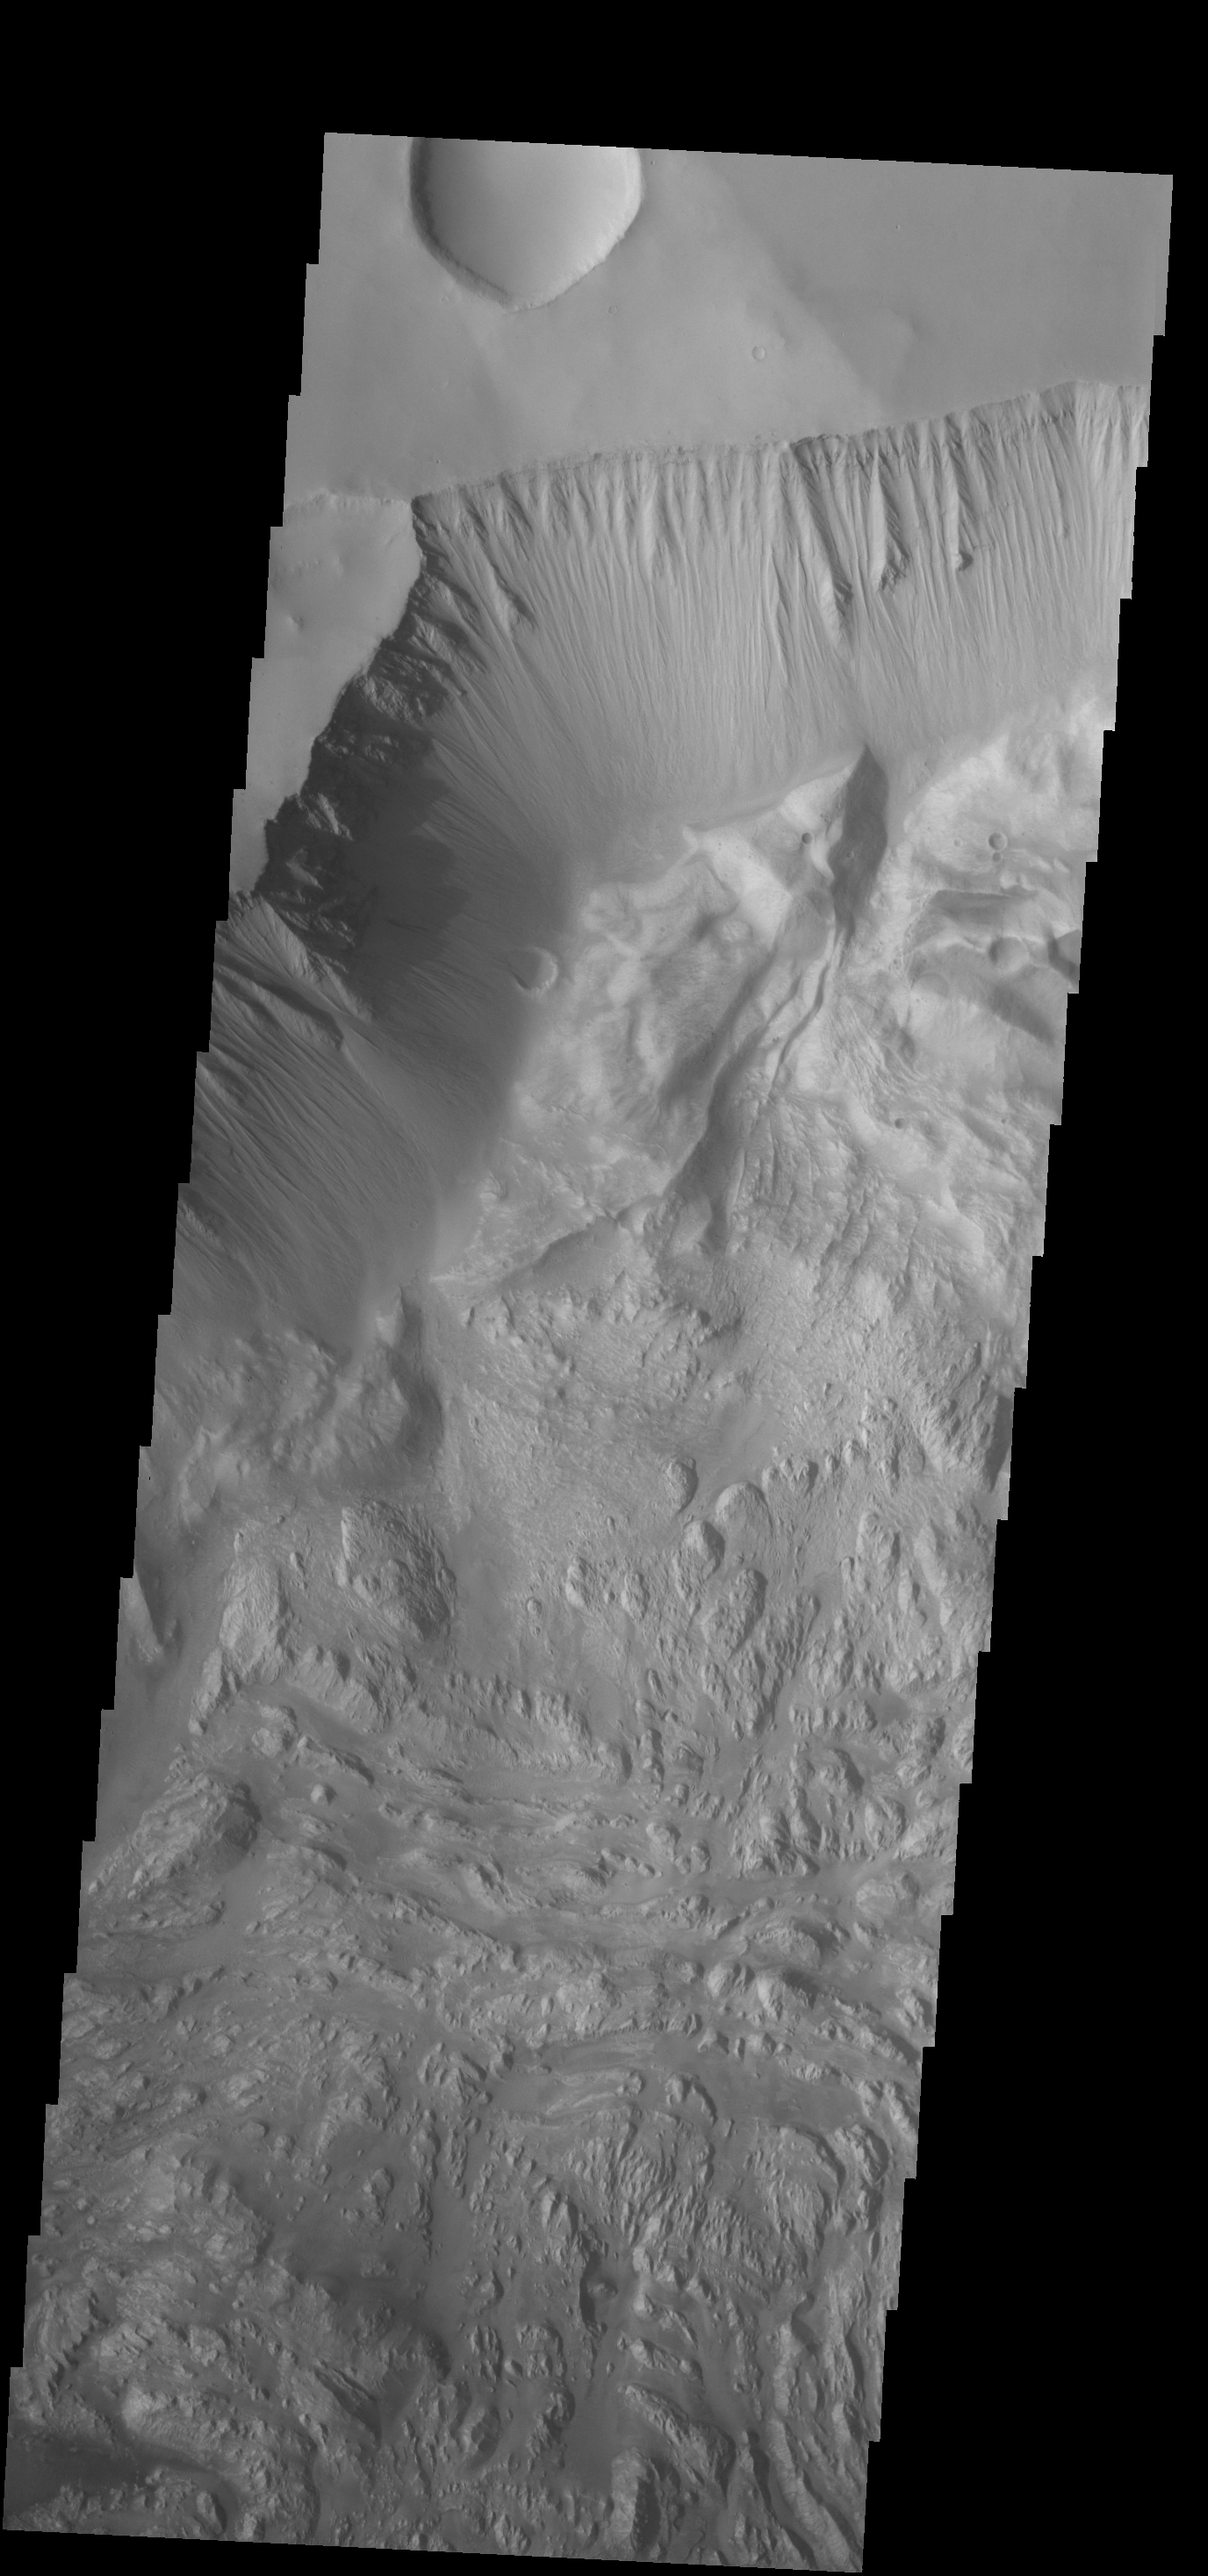

Hebes Chasma

This VIS image shows part of the wall of Hebes Chasma as well as the complex floor materials.

Credit: NASA/JPL-Caltech/ASU